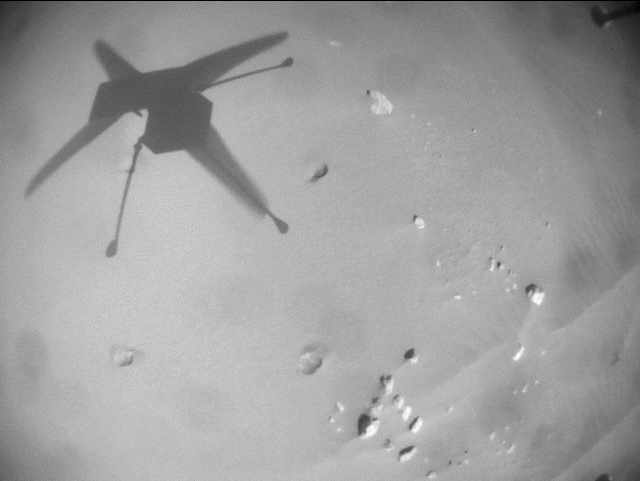

Ingenuity Mars Helicopter’s Record-Breaking Flight

This animated GIF was generated using imagery acquired by the navigation camera aboard NASA’s Ingenuity Mars Helicopter during its 25th flight on April 18, 2022. Covering a distance of 2,310 feet (704 meters) and at a speed of 12 mph (5.5 meters per second), it was the Red Planet rotorcraft’s longest and fastest flight to date.

The first frame of the clip shows the view about one second into the flight. After reaching an altitude of 33 feet (10 meters), the helicopter heads southwest, accelerating to its maximum speed in less than three seconds. Ingenuity first flies over a group of sand ripples then, about halfway through the video, several rock fields. Finally, relatively flat and featureless terrain appears below, making a good landing spot. The video of the 161.3-second flight was speeded up approximately five times, reducing it to less than 35 seconds.

Ingenuity’s navigation camera has been programmed to deactivate whenever the rotorcraft is within 3 feet (1 meter) of the surface. This helps ensure any dust kicked up during takeoff and landing won’t interfere with the navigation system as it tracks features on the ground.

The Ingenuity Mars Helicopter was built by JPL, which also manages the technology demonstration project for NASA Headquarters. It is supported by NASA’s Science, Aeronautics Research, and Space Technology mission directorates. NASA’s Ames Research Center in California’s Silicon Valley, and NASA’s Langley Research Center in Hampton, Virginia, provided significant flight performance analysis and technical assistance during Ingenuity’s development. AeroVironment Inc., Qualcomm, and SolAero also provided design assistance and major vehicle components. Lockheed Martin Space designed and manufactured the Mars Helicopter Delivery System.

Credit: NASA/JPL-Caltech